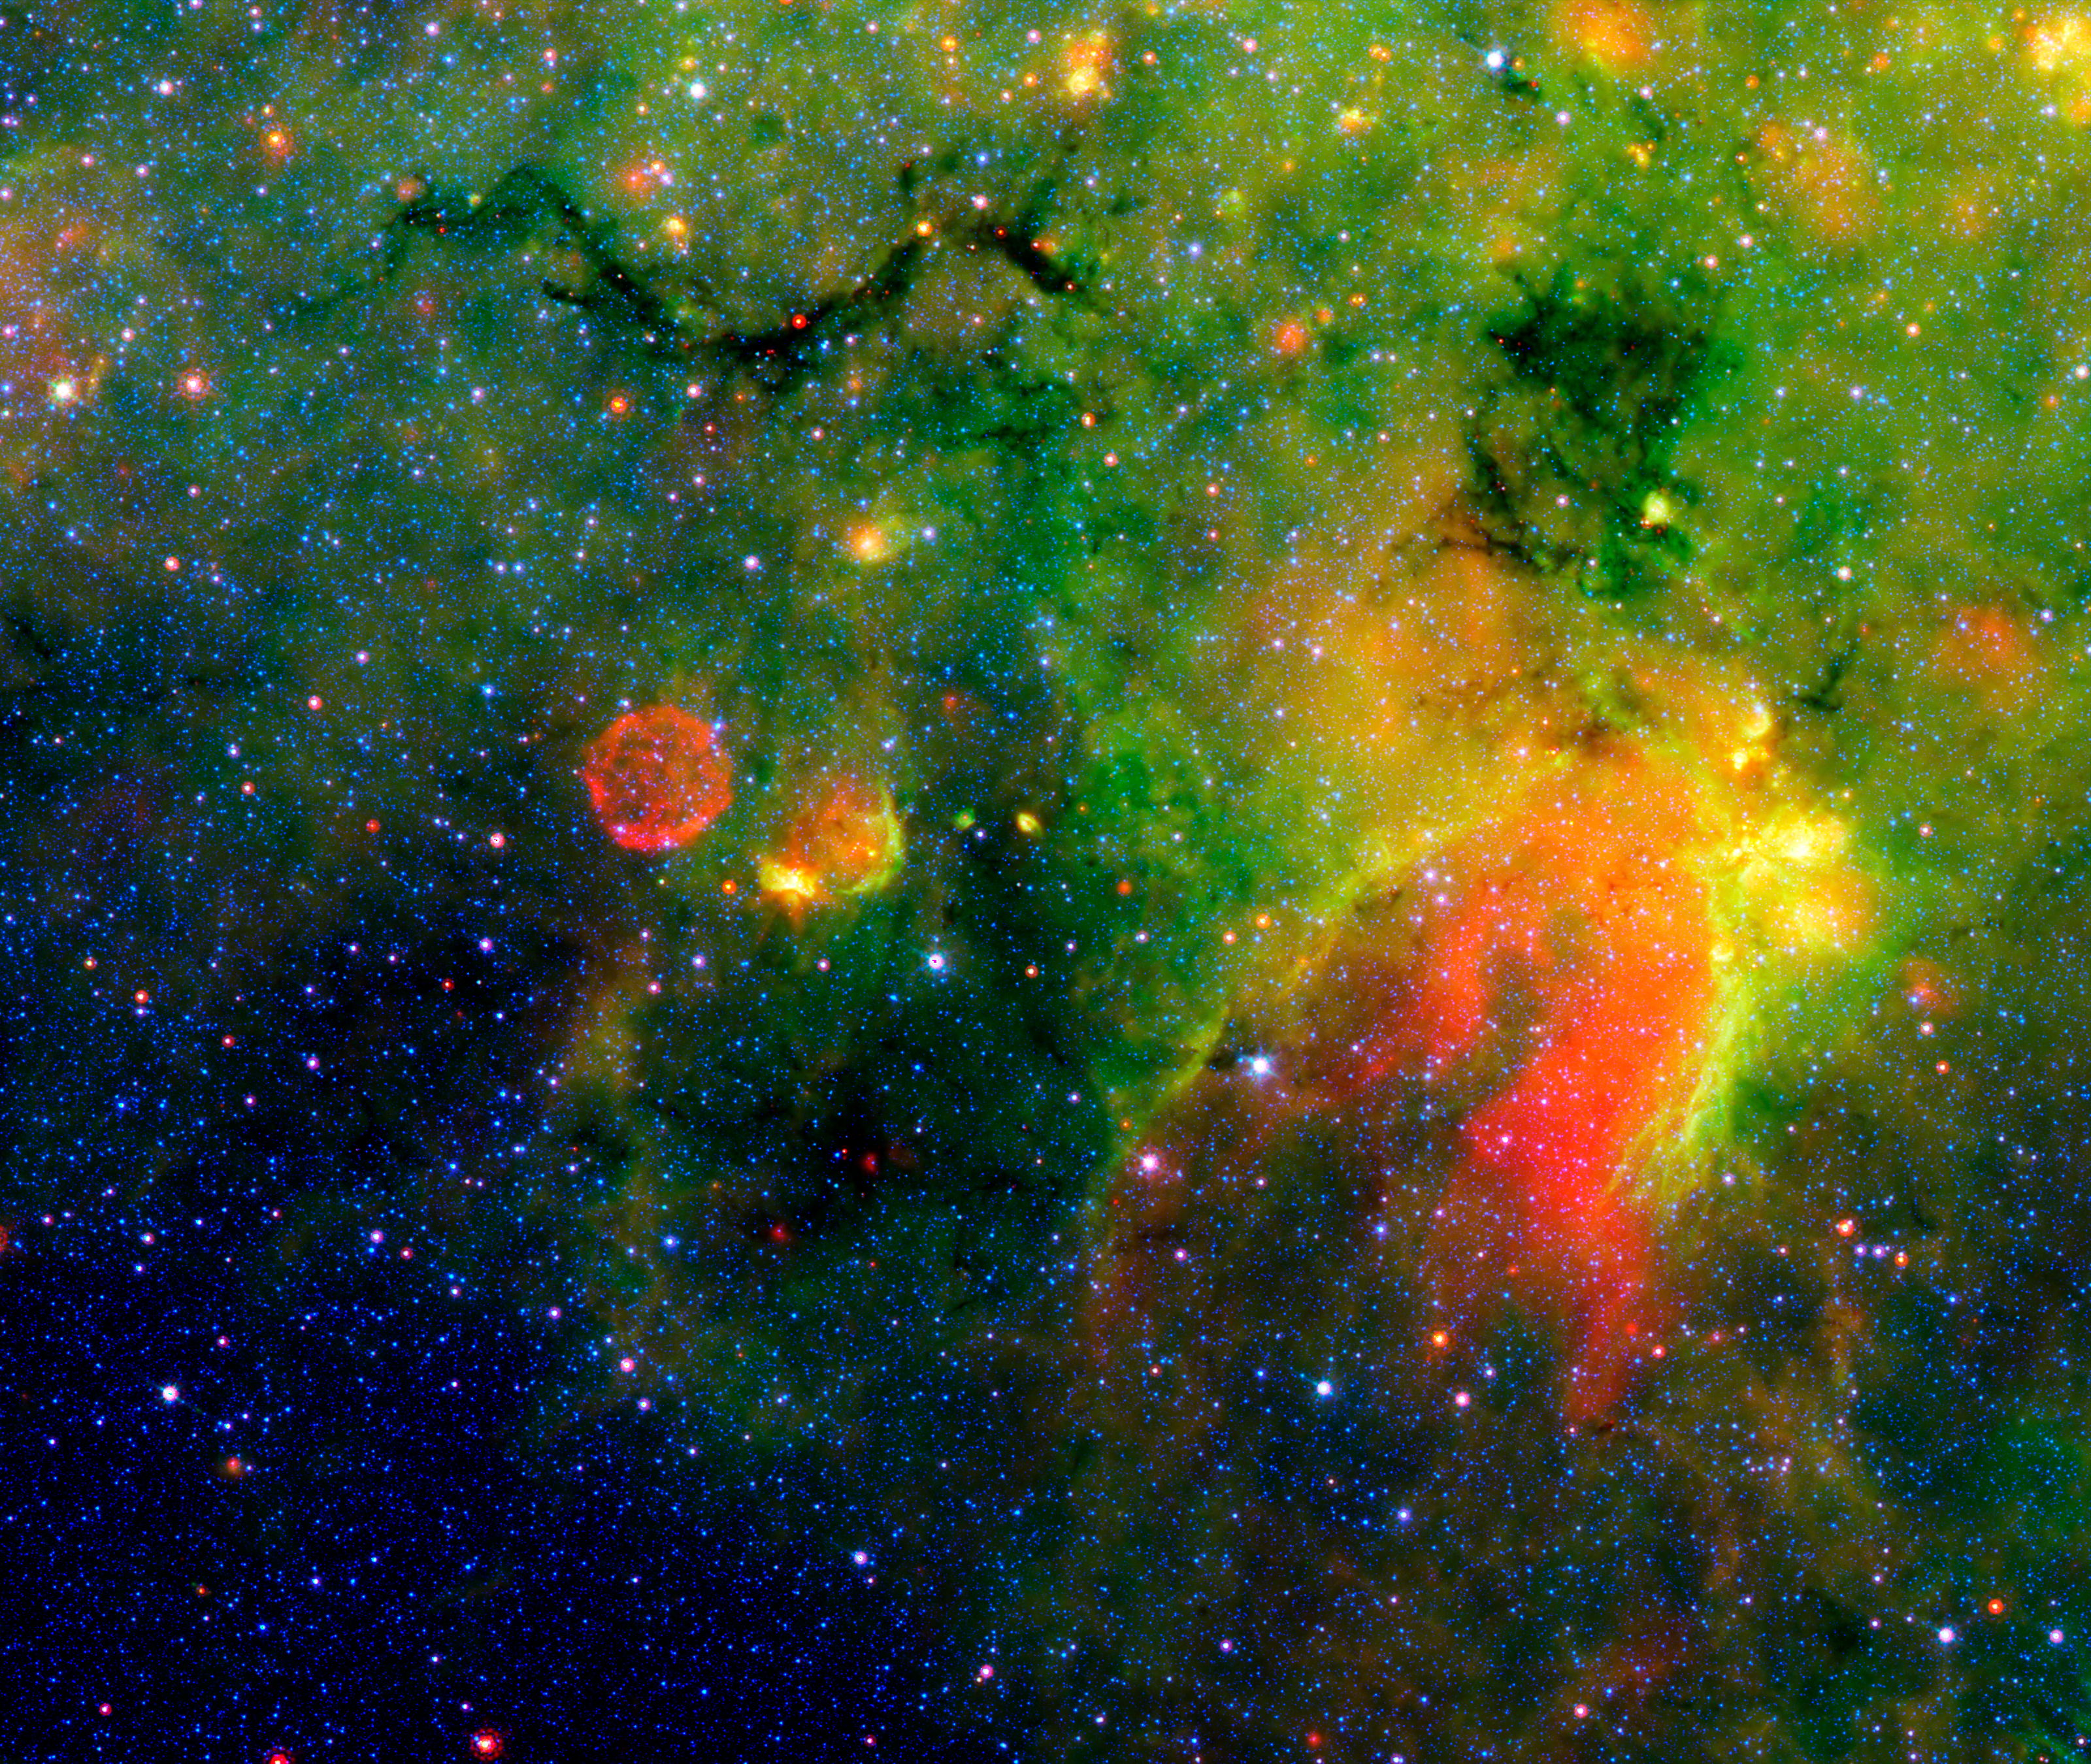

"Galactic Snake" in Infrared Milky Way Image

This infrared image from NASA's Spitzer Space Telescope shows what astronomers are referring to as a "snake" (upper left) and its surrounding stormy environment. The sinuous object is actually the core of a thick, sooty cloud large enough to swallow dozens of solar systems. In fact, astronomers say the "snake's belly" may be harboring beastly stars in the process of forming.

The galactic creepy crawler to the right of the snake is another thick cloud core, in which additional burgeoning massive stars might be lurking. The colorful regions below the two cloud cores are less dense cloud material, in which dust has been heated by starlight and glows with infrared light. Yellow and orange dots throughout the image are monstrous developing stars; the red star on the "belly" of the snake is 20 to 50 times as massive as our sun. The blue dots are foreground stars.

The red ball at the bottom left is a "supernova remnant," the remains of massive star that died in a fiery blast. Astronomers speculate that radiation and winds from the star before it died, in addition to a shock wave created when it exploded, might have played a role in creating the snake.

Spitzer was able to spot the two black cloud cores using its heat-seeking infrared vision. The objects are hiding in the dusty plane of our Milky Way galaxy, invisible to optical telescopes. Because their heat, or infrared light, can sneak through the dust, they first showed up in infrared images from past missions. The cloud cores are so thick with dust that if you were to somehow transport yourself into the middle of them, you would see nothing but black, not even a star in the sky. Now, that's spooky!

Spitzer's new view of the region provides the best look yet at the massive embryonic stars hiding inside the snake. Astronomers say these observations will ultimately help them better understand how massive stars form. By studying the clustering and range of masses of the stellar embryos, they hope to determine if the stars were born in the same way that our low-mass sun was formed -- out of a collapsing cloud of gas and dust -- or by another mechanism in which the environment plays a larger role.

The snake is located about 11,000 light-years away in the constellation Sagittarius.

This false-color image is a composite of infrared data taken by Spitzer's infrared array camera and multiband imaging photometer. Blue represents 3.6-micron light; green shows light of 8 microns; and red is 24-micron light.

Credit: NASA/JPL-Caltech/S. Carey (SSC/Caltech)